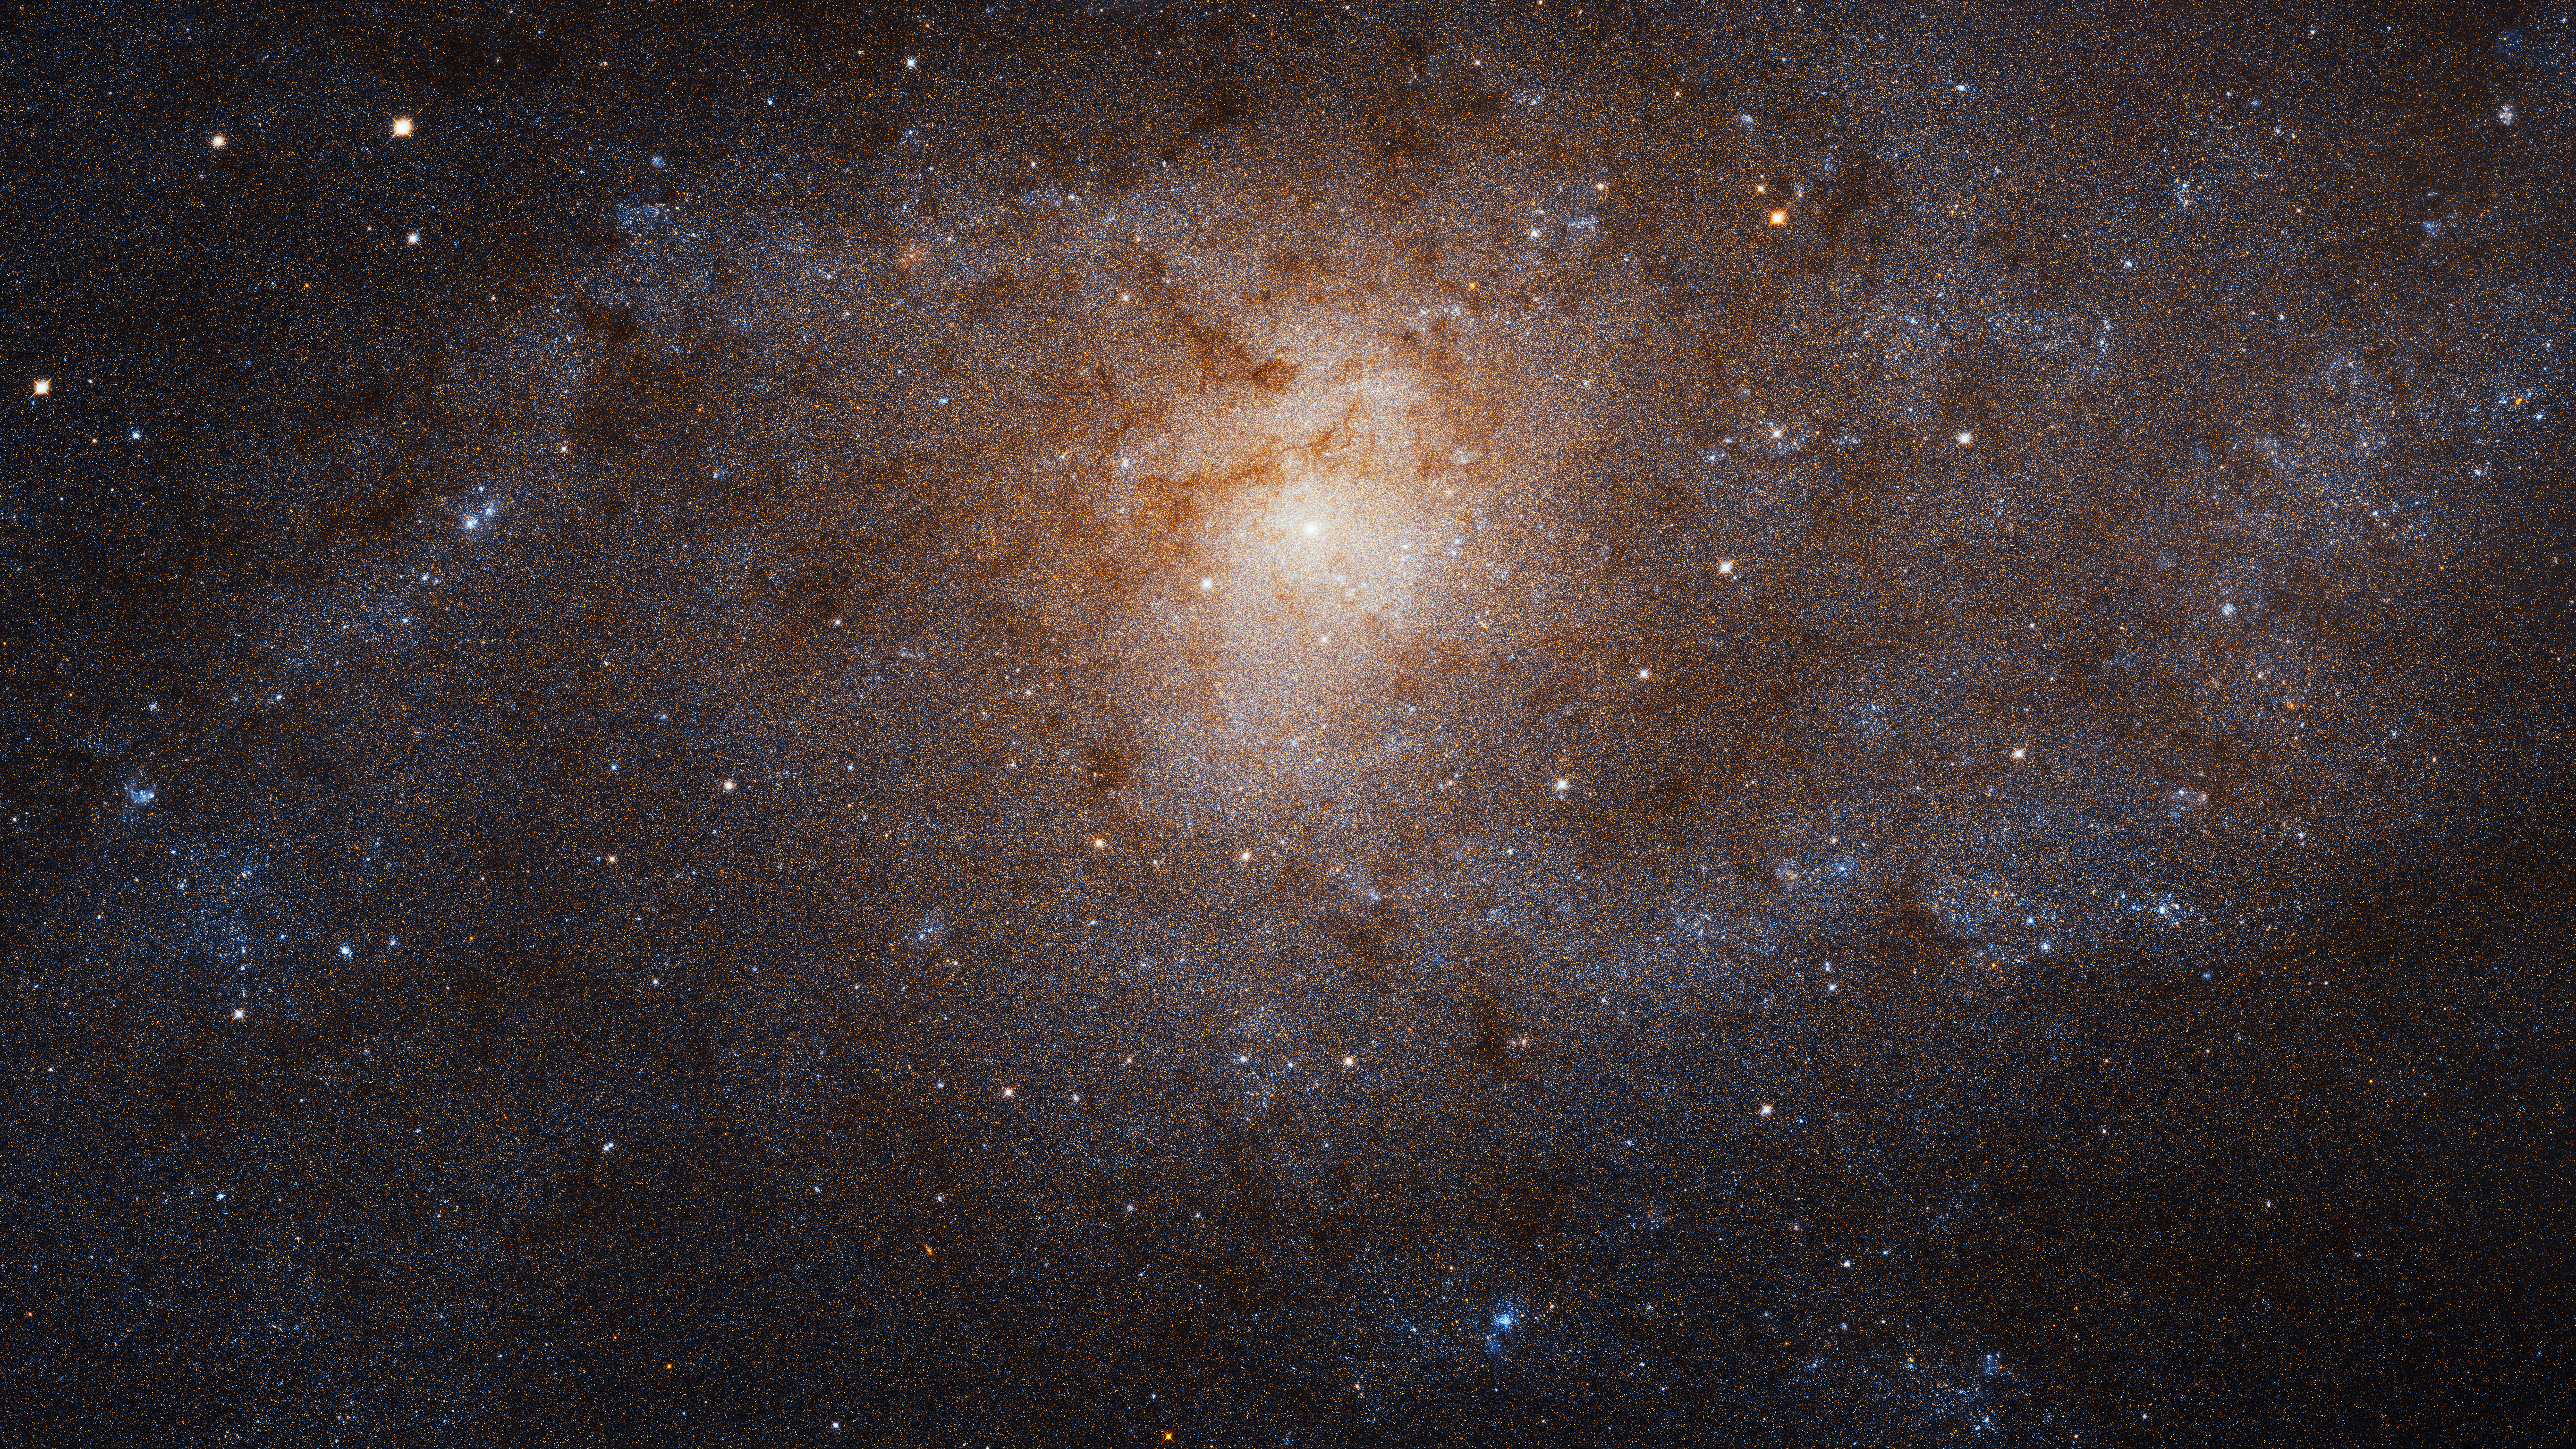

Triangulum Galaxy (M33) Crop

Hubble Maps an Undisturbed Spiral Galaxy in the Milky Way's Backyard

NASA's Hubble Space Telescope has produced its largest mosaic image ever of the Triangulum galaxy (M33). This image spans 14,500 light-years.

Triangulum seems to have emerged from the ages having interacted little with other galaxies, maintaining a neat, organized spiral and plenty of material for churning out new stars. Astronomers will investigate the impact of Triangulum's high star formation rate density as they comb through the huge trove of data gathered by Hubble. These contradictory features — a quiet past coupled to vigorous star formation — make Triangulum a fascinating member of the Local Group, providing key comparisons and contrasts with the Milky Way and our most massive neighbor, Andromeda.

This mosaic was created from images taken by Hubble's Advanced Camera for Surveys (ACS) between February 2017 and February 2018. The panoramic image will be presented at the 233rd meeting of the American Astronomical Society in Seattle, Washington.

Credit: NASA, ESA, and M. Durbin, J. Dalcanton, and B.F. Williams (University of Washington)